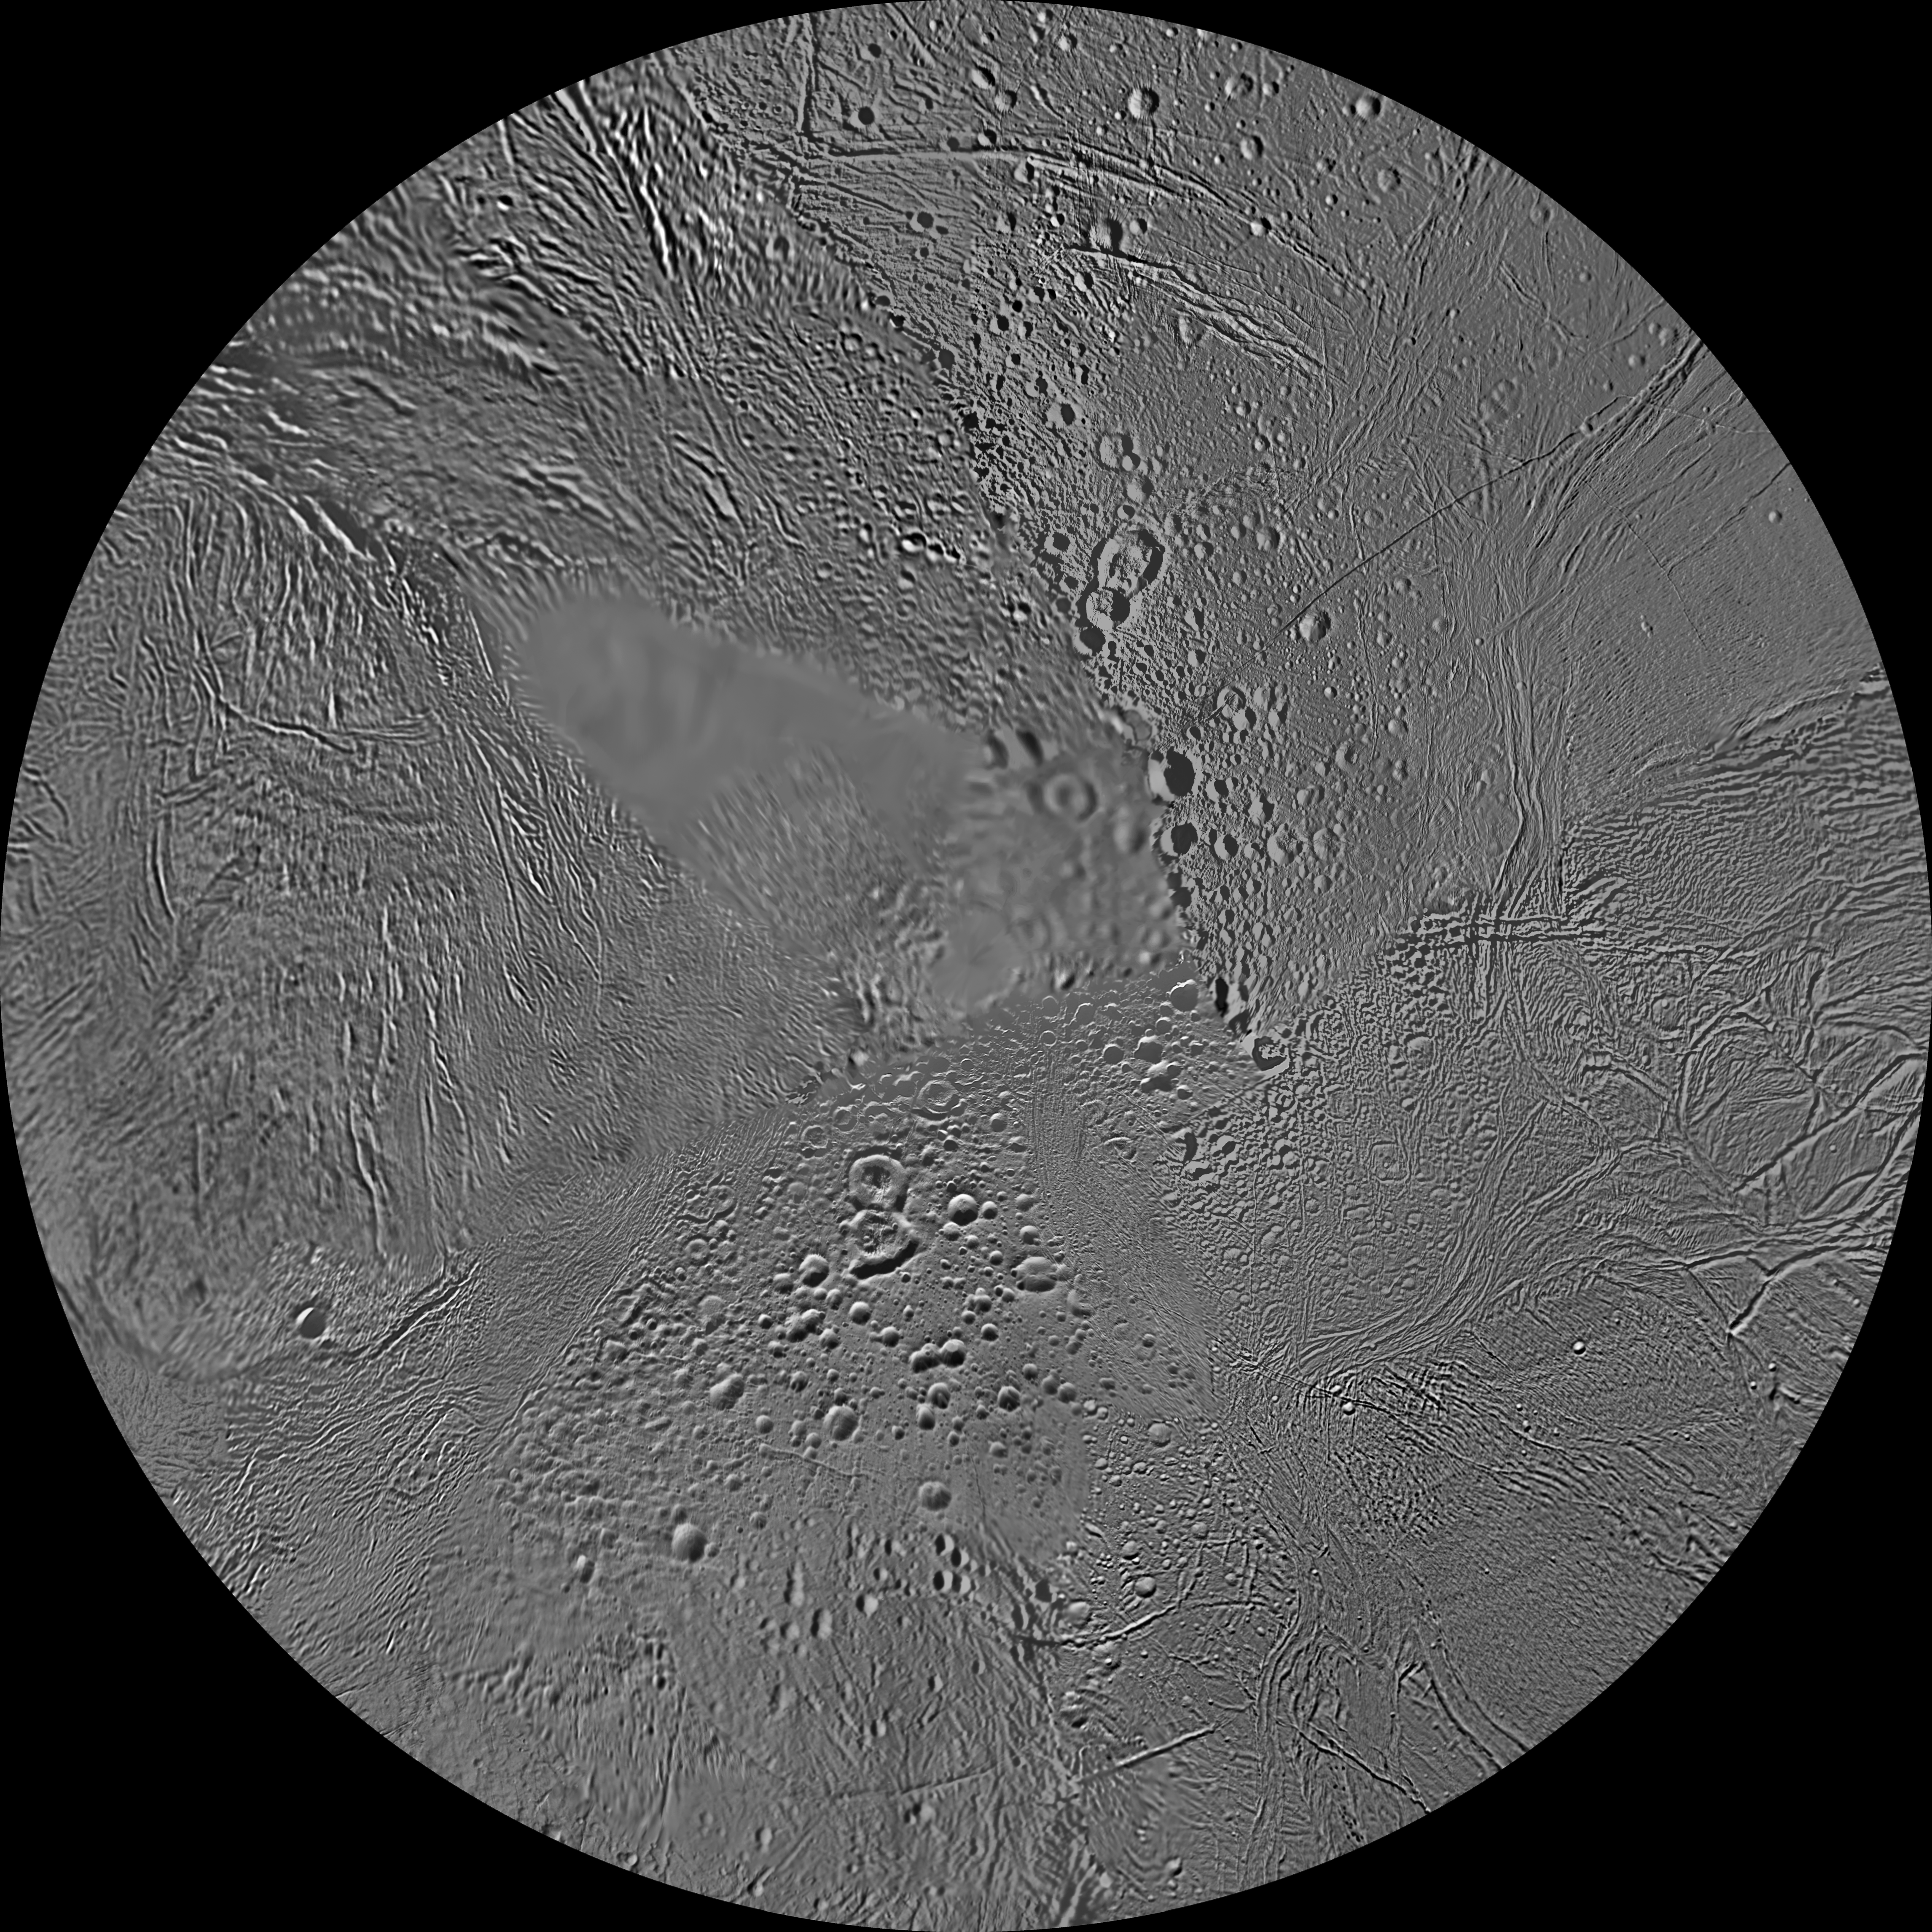

Enceladus Polar Maps – February 2010

The northern and southern hemispheres of Enceladus are seen in these polar stereographic maps, mosaicked from the best-available Cassini and Voyager clear-filter images.

Each map is centered on one of the poles and surface coverage extends to the equator. Grid lines show latitude and longitude in 30-degree increments. The scale in the full-size versions of these maps is 110 meters (360 feet) per pixel. These maps are updated versions of those released in October 2009 (see PIA11678 and PIA11679).

These two maps show that the character of terrains near the north pole differs strongly from those near the south pole. Terrain near the north pole is among the most heavily cratered and oldest on the surface of Enceladus. The northern hemisphere map shows that a broad band of cratered terrain extends from the equator on the Saturn-facing side (centered on 0 degrees longitude), over the pole and to the equator on the anti-Saturn side (centered on 180 degrees longitude). Terrains near the equator and mid-latitudes on the leading (90 degrees west longitude) and trailing (270 degrees west longitude) sides of Enceladus are much less heavily cratered and are characterized by intense zones of fracturing and faulting.

As seen in the southern hemisphere map, the band of cratered terrain at 0 and 180 degrees longitude extends southward from the equator. However, poleward of about 55 degrees south latitude, the cratered terrain is interrupted and replaced by a conspicuously fractured circumpolar terrain that is nearly devoid of impact craters. In contrast to the very old north polar terrains, the south circumpolar terrains are among the youngest on the surface of Enceladus.

Within the south circumpolar region is a group of prominent parallel “stripes” made up of fractures that are delineated by relatively dark albedo markings flanking the sides of each fracture.

An interesting property of the parallel fracture system is that each appears to turn back at its westernmost segment as if it has been “bent” or “folded” into a hook-like curve. Similar patterns of folded or kinked fractures can be found throughout the region — a unique feature of the south polar terrain.

The Cassini-Huygens mission is a cooperative project of NASA, the European Space Agency and the Italian Space Agency. The Jet Propulsion Laboratory, a division of the California Institute of Technology in Pasadena, manages the mission for NASA’s Science Mission Directorate, Washington, D.C. The Cassini orbiter and its two onboard cameras were designed, developed and assembled at JPL. The imaging operations center is based at the Space Science Institute in Boulder, Colo.

Credit: NASA/JPL/Space Science Institute